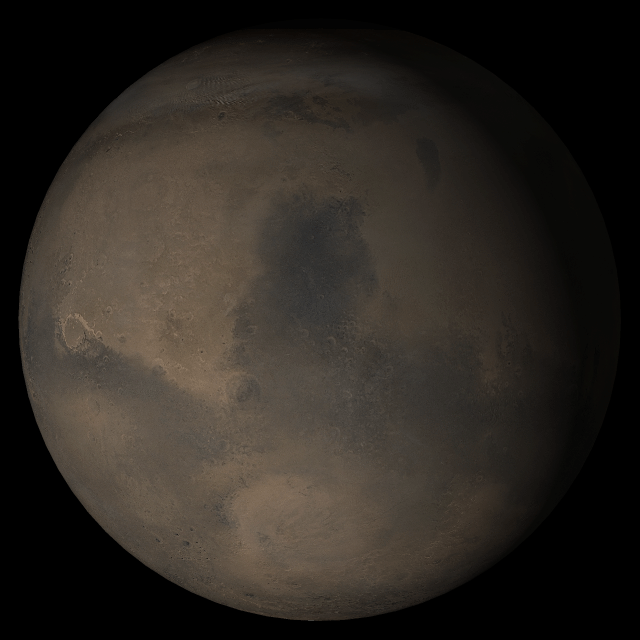

Mars at Ls 324°: Syrtis Major

15 November 2005
This picture is a composite of Mars Global Surveyor (MGS) Mars Orbiter Camera (MOC) daily global images acquired at Ls 324° during a previous Mars year. This month, Mars looks similar, as Ls 324° occurs in mid-November 2005. The picture shows the Syrtis Major face of Mars. Over the course of the month, additional faces of Mars as it appears at this time of year are being posted for MOC Picture of the Day. Ls, solar longitude, is a measure of the time of year on Mars. Mars travels 360° around the Sun in 1 Mars year. The year begins at Ls 0°, the start of northern spring and southern autumn.

Season: Northern Winter/Southern Summer

Credit: NASA/JPL/Malin Space Science Systems